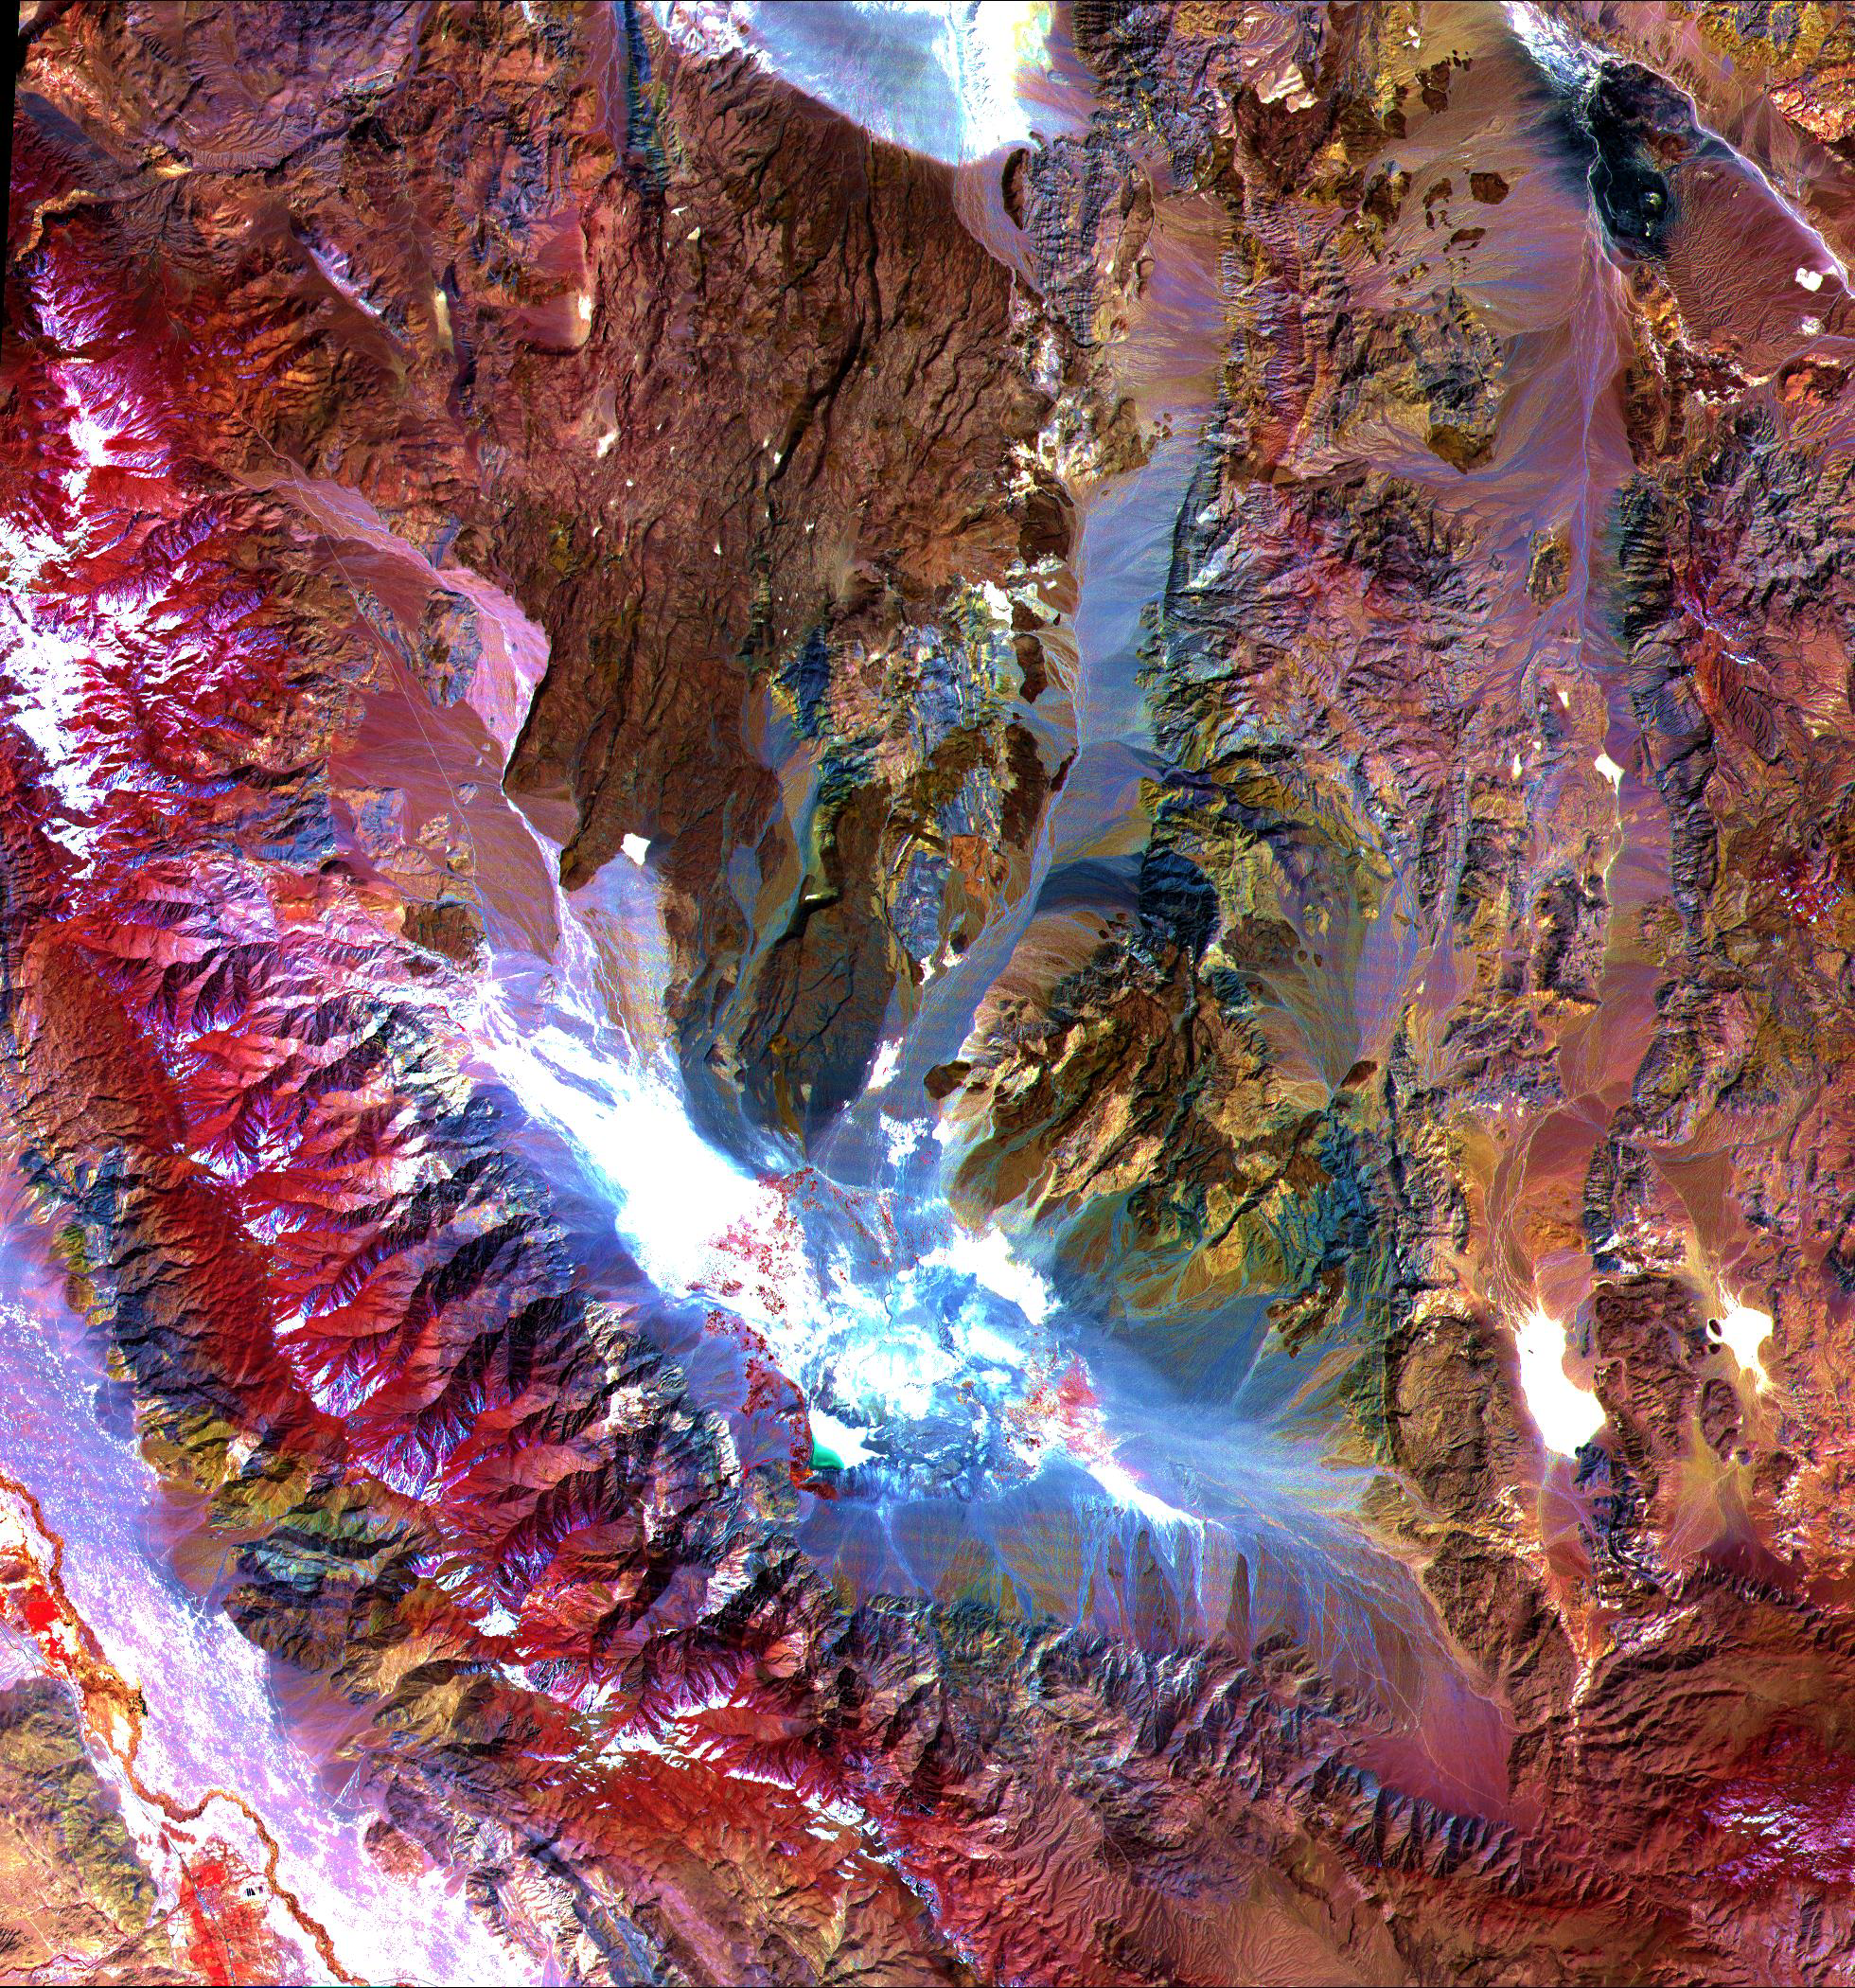

Saline Valley

These images of the Saline Valley area, California, were acquired March 30, 2000 and cover a full ASTER scene (60 by 60 km). Each image displays data from a different spectral region, and illustrates the complementary nature of surface compositional information available as a function of wavelength. This image displays visible and near infrared bands 3, 2, and 1 in red, green, and blue (RGB). Vegetation appears red, snow and dry salt lakes are white, and exposed rocks are brown, gray, yellow and blue. Rock colors mainly reflect the presence of iron minerals, and variations in albedo. Figure 1 displays short wavelength infrared bands 4, 6, and 8 as RGB. In this wavelength region, clay, carbonate, and sulfate minerals have diagnostic absorption features, resulting in distinct colors on the image. For example, limestones are yellow-green, and purple areas are kaolinite-rich. Figure 2 displays thermal infrared bands 13, 12 and 10 as RGB. In this wavelength region, variations in quartz content appear as more or less red; carbonate rocks are green, and mafic volcanic rocks are purple. The image is located at 36.8 degrees north latitude and 117.7 degrees west longitude.

The U.S. science team is located at NASA’s Jet Propulsion Laboratory, Pasadena, Calif. The Terra mission is part of NASA’s Science Mission Directorate.

Credit: NASA/GSFC/METI/ERSDAC/JAROS, and U.S./Japan ASTER Science Team